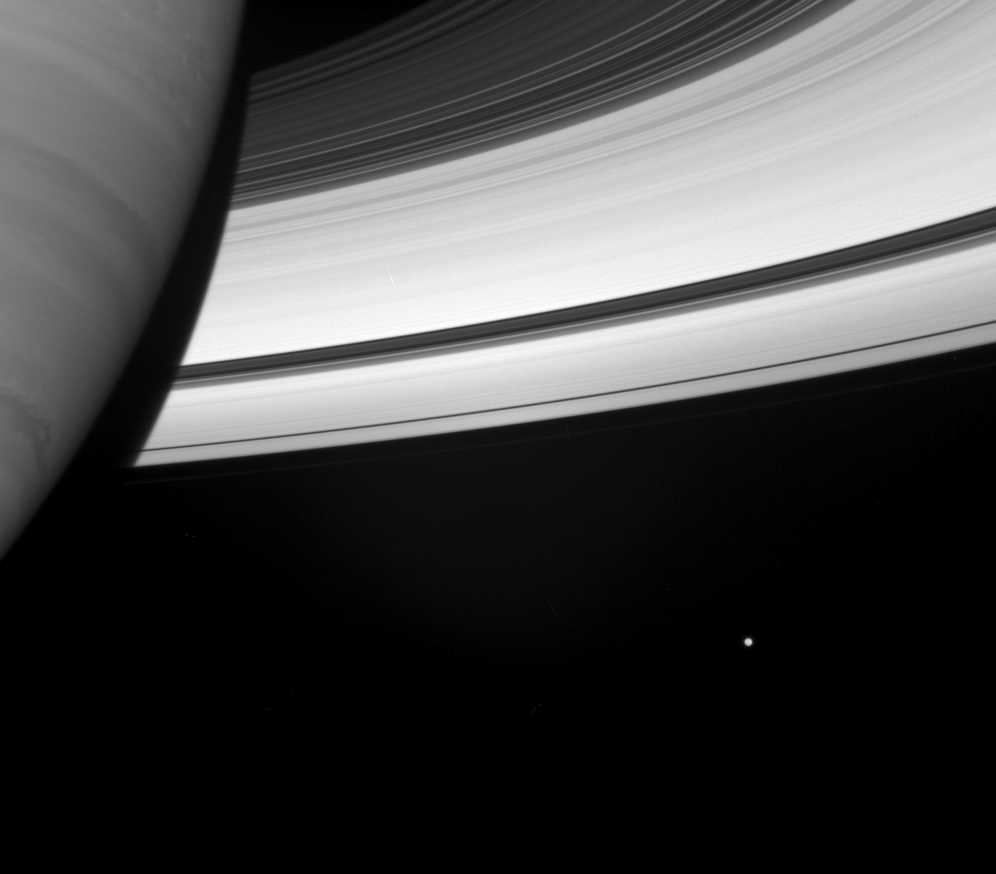

Regarding Mimas

Beside the swirling face of Saturn floats a small, icy attendant.

Mimas (397 kilometers, or 247 miles across) hovers near its giant parent, beyond the gleaming, sunlit rings.

This view looks toward the rings from about 14 degrees below the ringplane. Saturn’s shadow darkens the ringplane immediately off the planet’s limb.

The image was taken using a spectral filter sensitive to wavelengths of infrared light centered at 853 nanometers. The view was obtained with the Cassini spacecraft wide-angle camera on May 11, 2007 at a distance of approximately 720,000 kilometers (448,000 miles) from Saturn. Image scale is 43 kilometers (27 miles) per pixel.

The Cassini-Huygens mission is a cooperative project of NASA, the European Space Agency and the Italian Space Agency. The Jet Propulsion Laboratory, a division of the California Institute of Technology in Pasadena, manages the mission for NASA’s Science Mission Directorate, Washington, D.C. The Cassini orbiter and its two onboard cameras were designed, developed and assembled at JPL. The imaging operations center is based at the Space Science Institute in Boulder, Colo.

Credit: NASA/JPL/Space Science Institute